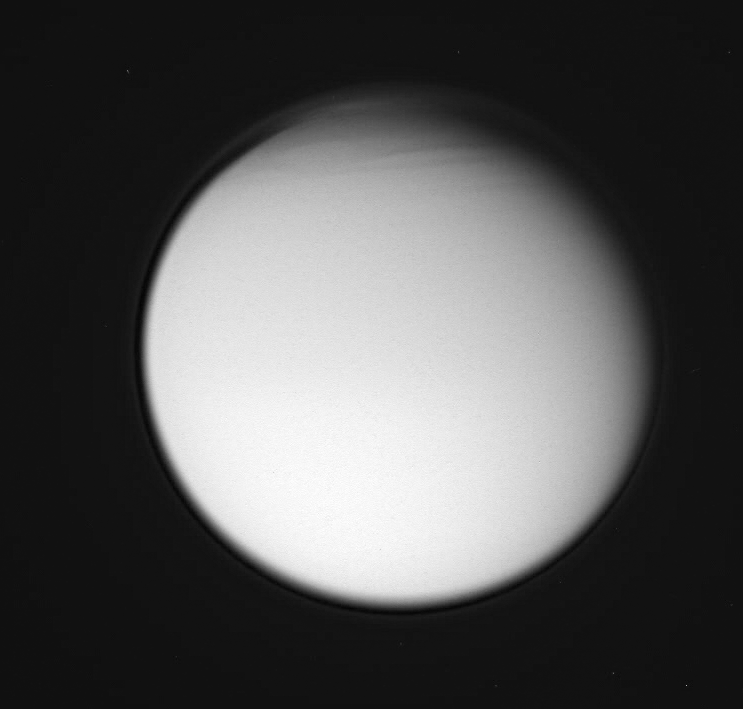

Titanic Complexity

This view of Titan reveals structure in the moon’s complex atmosphere. The geometry of the Cassini spacecraft’s view of Titan during this flyby was similar to that of Voyager 1’s pass in 1980.

The image was taken in visible violet light and shows the detached high haze layer that envelops Titan (5,150 kilometers, or 3,200 miles across), with additional complexity to its structure in the far north. Some of this atmospheric structure is also visible in a color view (see PIA07700) taken at about the same time.

The image was taken in visible violet light with the Cassini spacecraft wide-angle camera on Dec. 26, 2005, at a distance of approximately 194,000 kilometers (121,000 miles) from Titan and at a Sun-Titan-spacecraft, or phase, angle of 29 degrees. The image scale is 11 kilometers (7 miles) per pixel.

The Cassini-Huygens mission is a cooperative project of NASA, the European Space Agency and the Italian Space Agency. The Jet Propulsion Laboratory, a division of the California Institute of Technology in Pasadena, manages the mission for NASA’s Science Mission Directorate, Washington, D.C. The Cassini orbiter and its two onboard cameras were designed, developed and assembled at JPL. The imaging operations center is based at the Space Science Institute in Boulder, Colo.

Credit: NASA/JPL/Space Science Institute